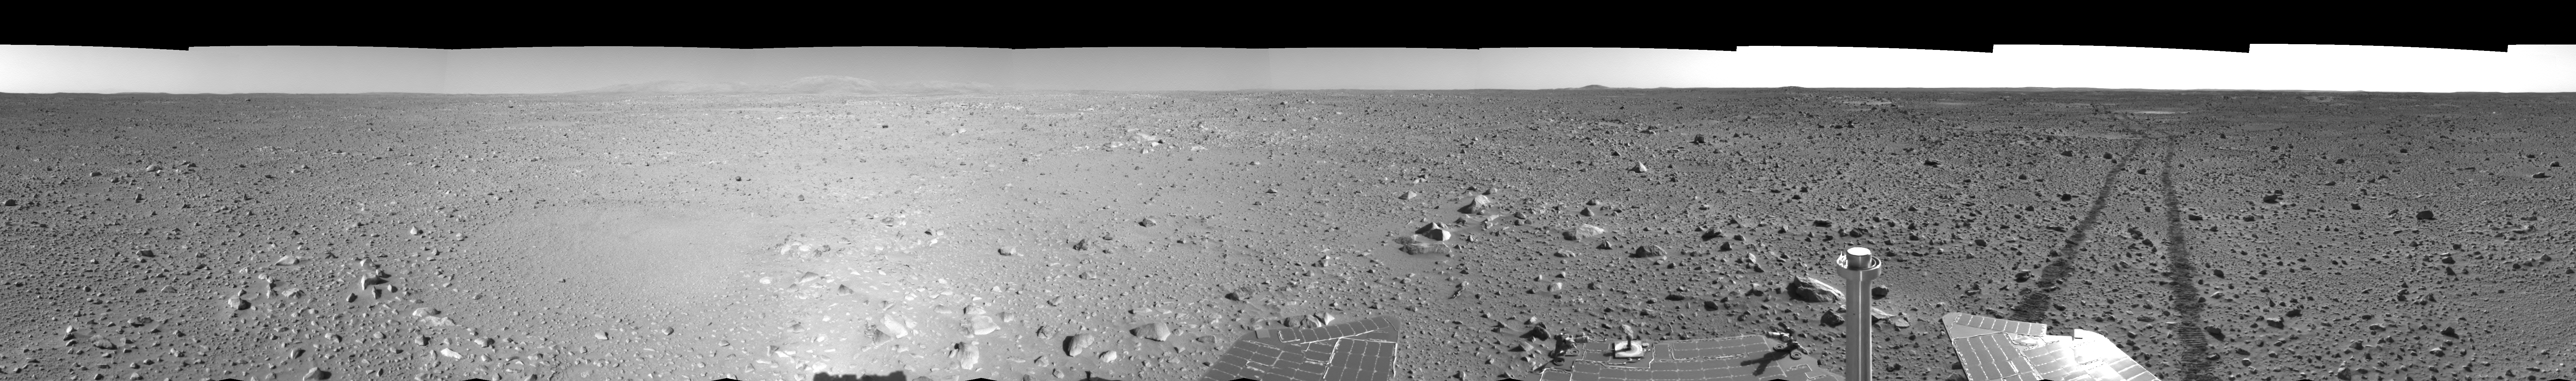

Spirit’s View on Sol 123 (left eye)

This left eye of a stereo pair of views in a cylindrical-perspective projection was created from navigation camera images that NASA’s Mars Exploration Rover Spirit acquired on sol 123 (May 8, 2004). Spirit is sitting at site 44. The rover is on the way to the “Columbia Hills,” which can be seen on the horizon. To this point, Spirit has driven a total of 1,830 meters (1.14 miles). The hills are less than 1.6 kilometers (1 mile) away, and the rover might reach them by mid-June.

See PIA05895 for 3-D view and PIA05897 for right eye view of this left eye cylindrical-perspective projection.

Credit: NASA/JPL